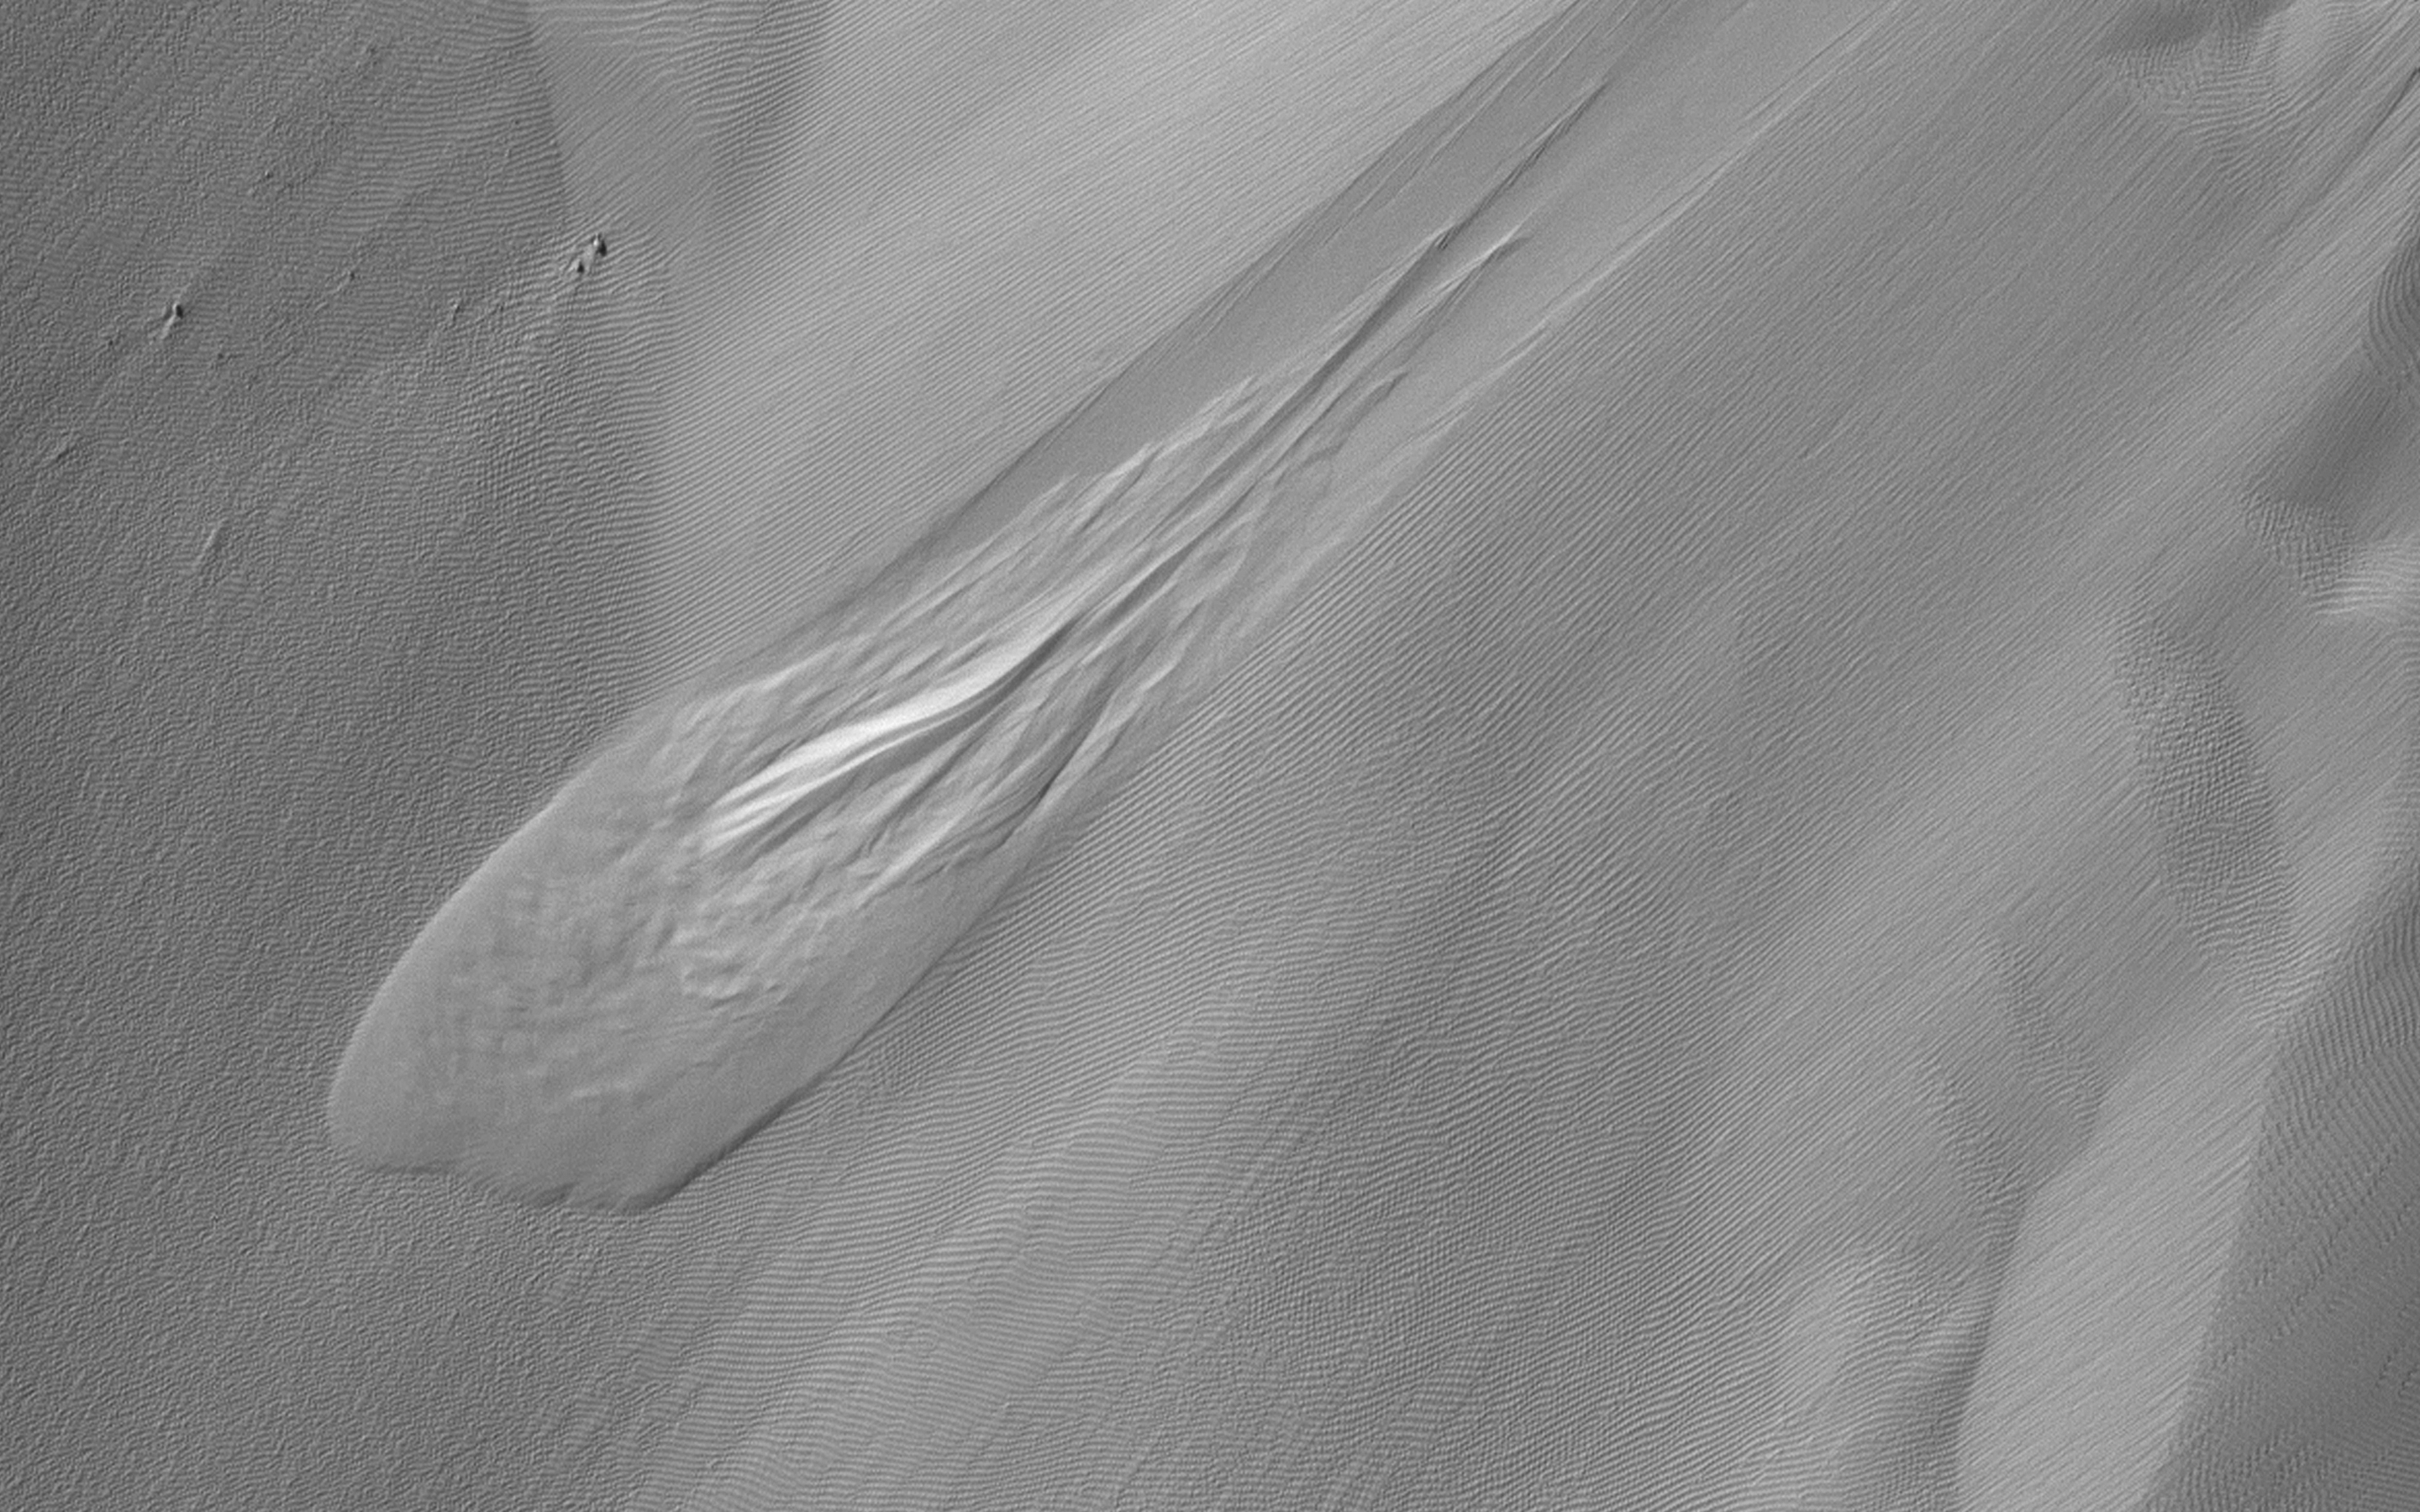

A Large New Slump in Eos Chasma

In geology, a slump forms a mass of loosely consolidated material or a rock layer moves a short distance down a slope. The movement is characterized by sliding along a concave-upward or planar surface.

Based on other HiRISE images, this particular slump occurred between 9 March 2020 and 17 February 2021, corresponding to the relatively warm spring and summer of the Southern Hemisphere. This is among the largest active slumps documented on Mars, about 700 meters (0.4 mile) long.

Causes of slumping on Earth include earthquake shocks, reduction of friction through wetting, freezing and thawing, undercutting (such as from a stream), and loading of a slope. Based on the geomorphology of this region and other active slumps seen on Mars, we suspect loading of the slope via smaller-scale activity like gullies, recurring slope lineae and windblown deposits may have contributed to the slumping. Perhaps a Marsquake triggered the movement.

Note to future Mars explorers: setting up camp at the base of this slope is not recommended.

The map is projected here at a scale of 50 centimeters (19.7 inches) per pixel. (The original image scale is 52.9 centimeters [20.8 inches] per pixel [with 2 x 2 binning]; objects on the order of 159 centimeters [62.6 inches] across are resolved.) North is up.

This is a stereo pair with ESP_069895_1640.

The University of Arizona, in Tucson, operates HiRISE, which was built by Ball Aerospace & Technologies Corp., in Boulder, Colorado. NASA’s Jet Propulsion Laboratory, a division of Caltech in Pasadena, California, manages the Mars Reconnaissance Orbiter Project for NASA’s Science Mission Directorate, Washington.

Credit: NASA/JPL-Caltech/University of Arizona